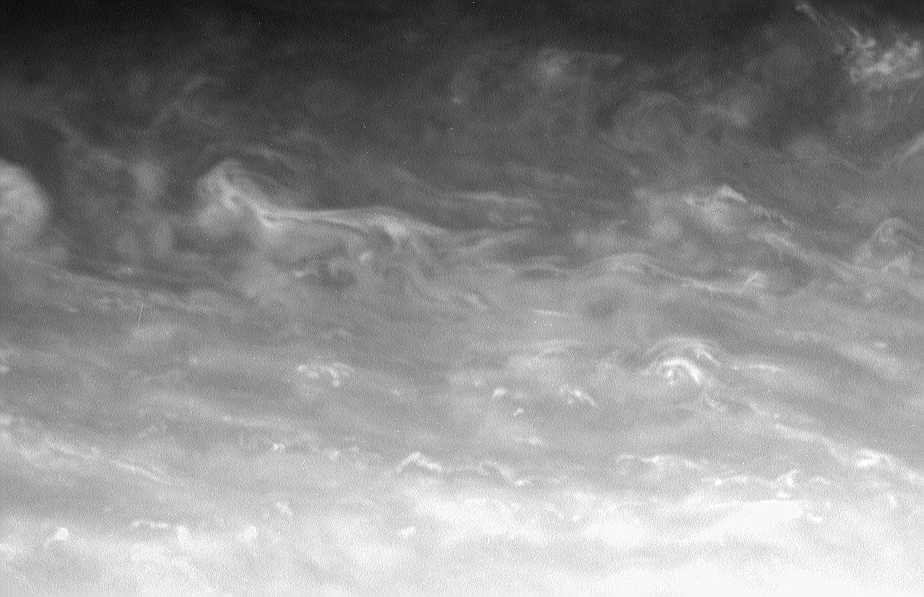

Rotating Flow

The bright whorls and small-scale specks of convective clouds drift through a region just north of Saturn’s bright equatorial band. Observers have seen major storms develop in this region in the past 15-20 years.

The image was taken in visible red light with the Cassini spacecraft narrow-angle camera on March 13, 2006, at a distance of approximately 2.6 million kilometers (1.6 million miles) from Saturn. The image scale is 15 kilometers (9 miles) per pixel.

The Cassini-Huygens mission is a cooperative project of NASA, the European Space Agency and the Italian Space Agency. The Jet Propulsion Laboratory, a division of the California Institute of Technology in Pasadena, manages the mission for NASA’s Science Mission Directorate, Washington, D.C. The Cassini orbiter and its two onboard cameras were designed, developed and assembled at JPL. The imaging operations center is based at the Space Science Institute in Boulder, Colo.

Credit: NASA/JPL/Space Science Institute